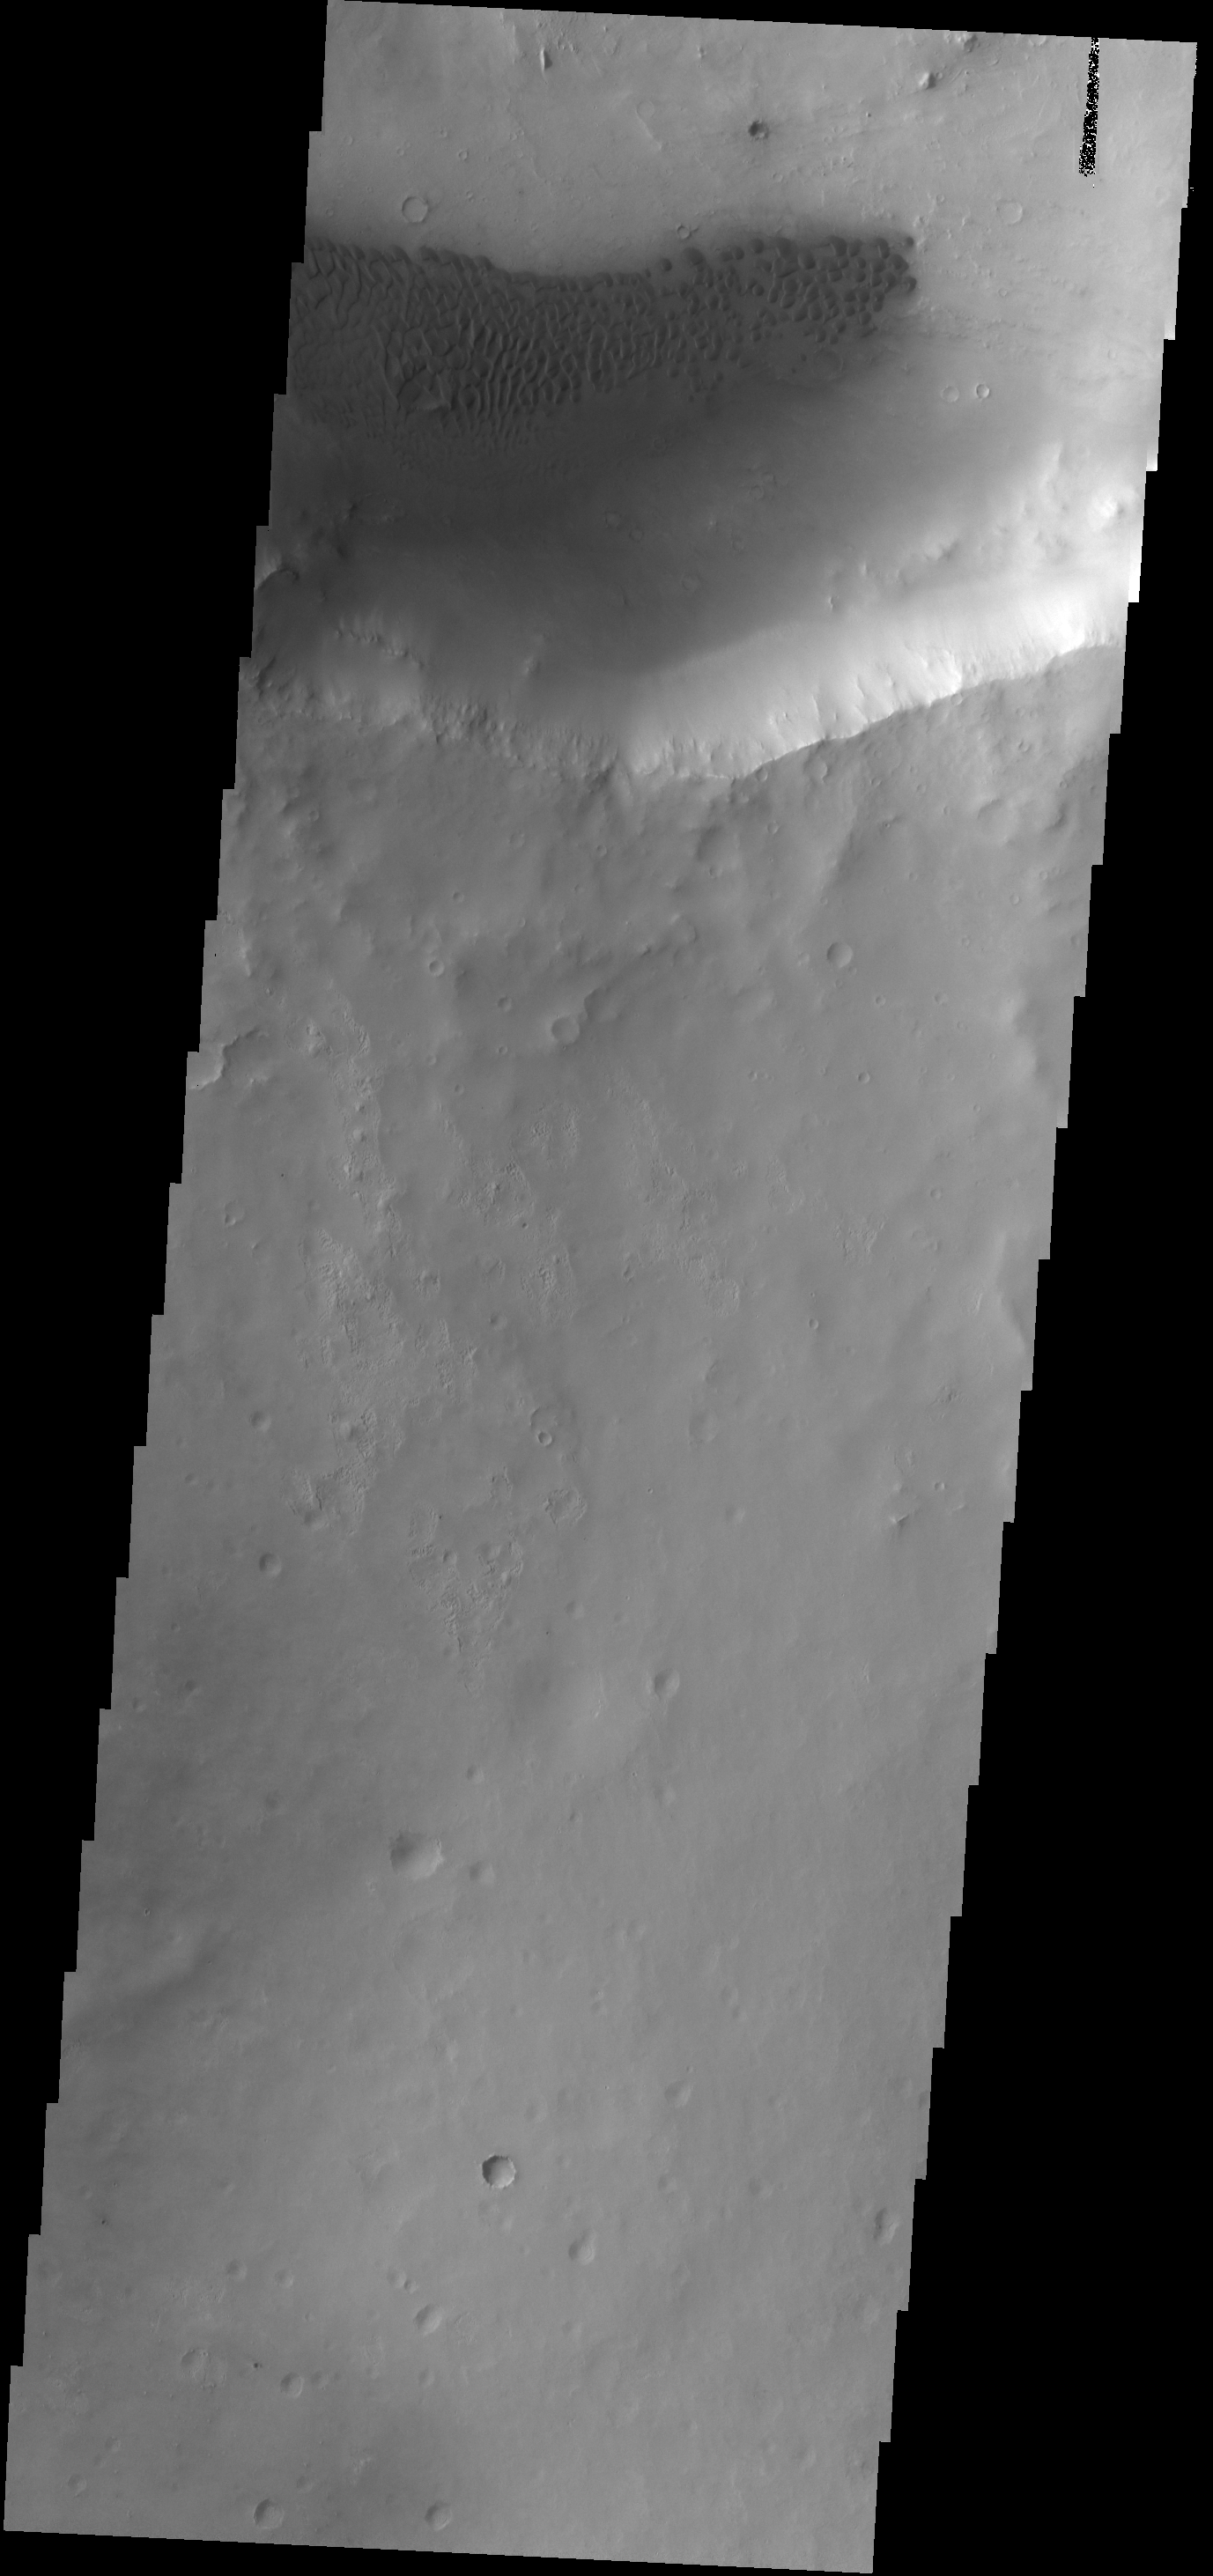

Crater Dunes

Dunes are found on the floor of this unnamed crater located on the margin between Arabia Terra and Terra Sabaea.

Credit: NASA/JPL-Caltech/ASU